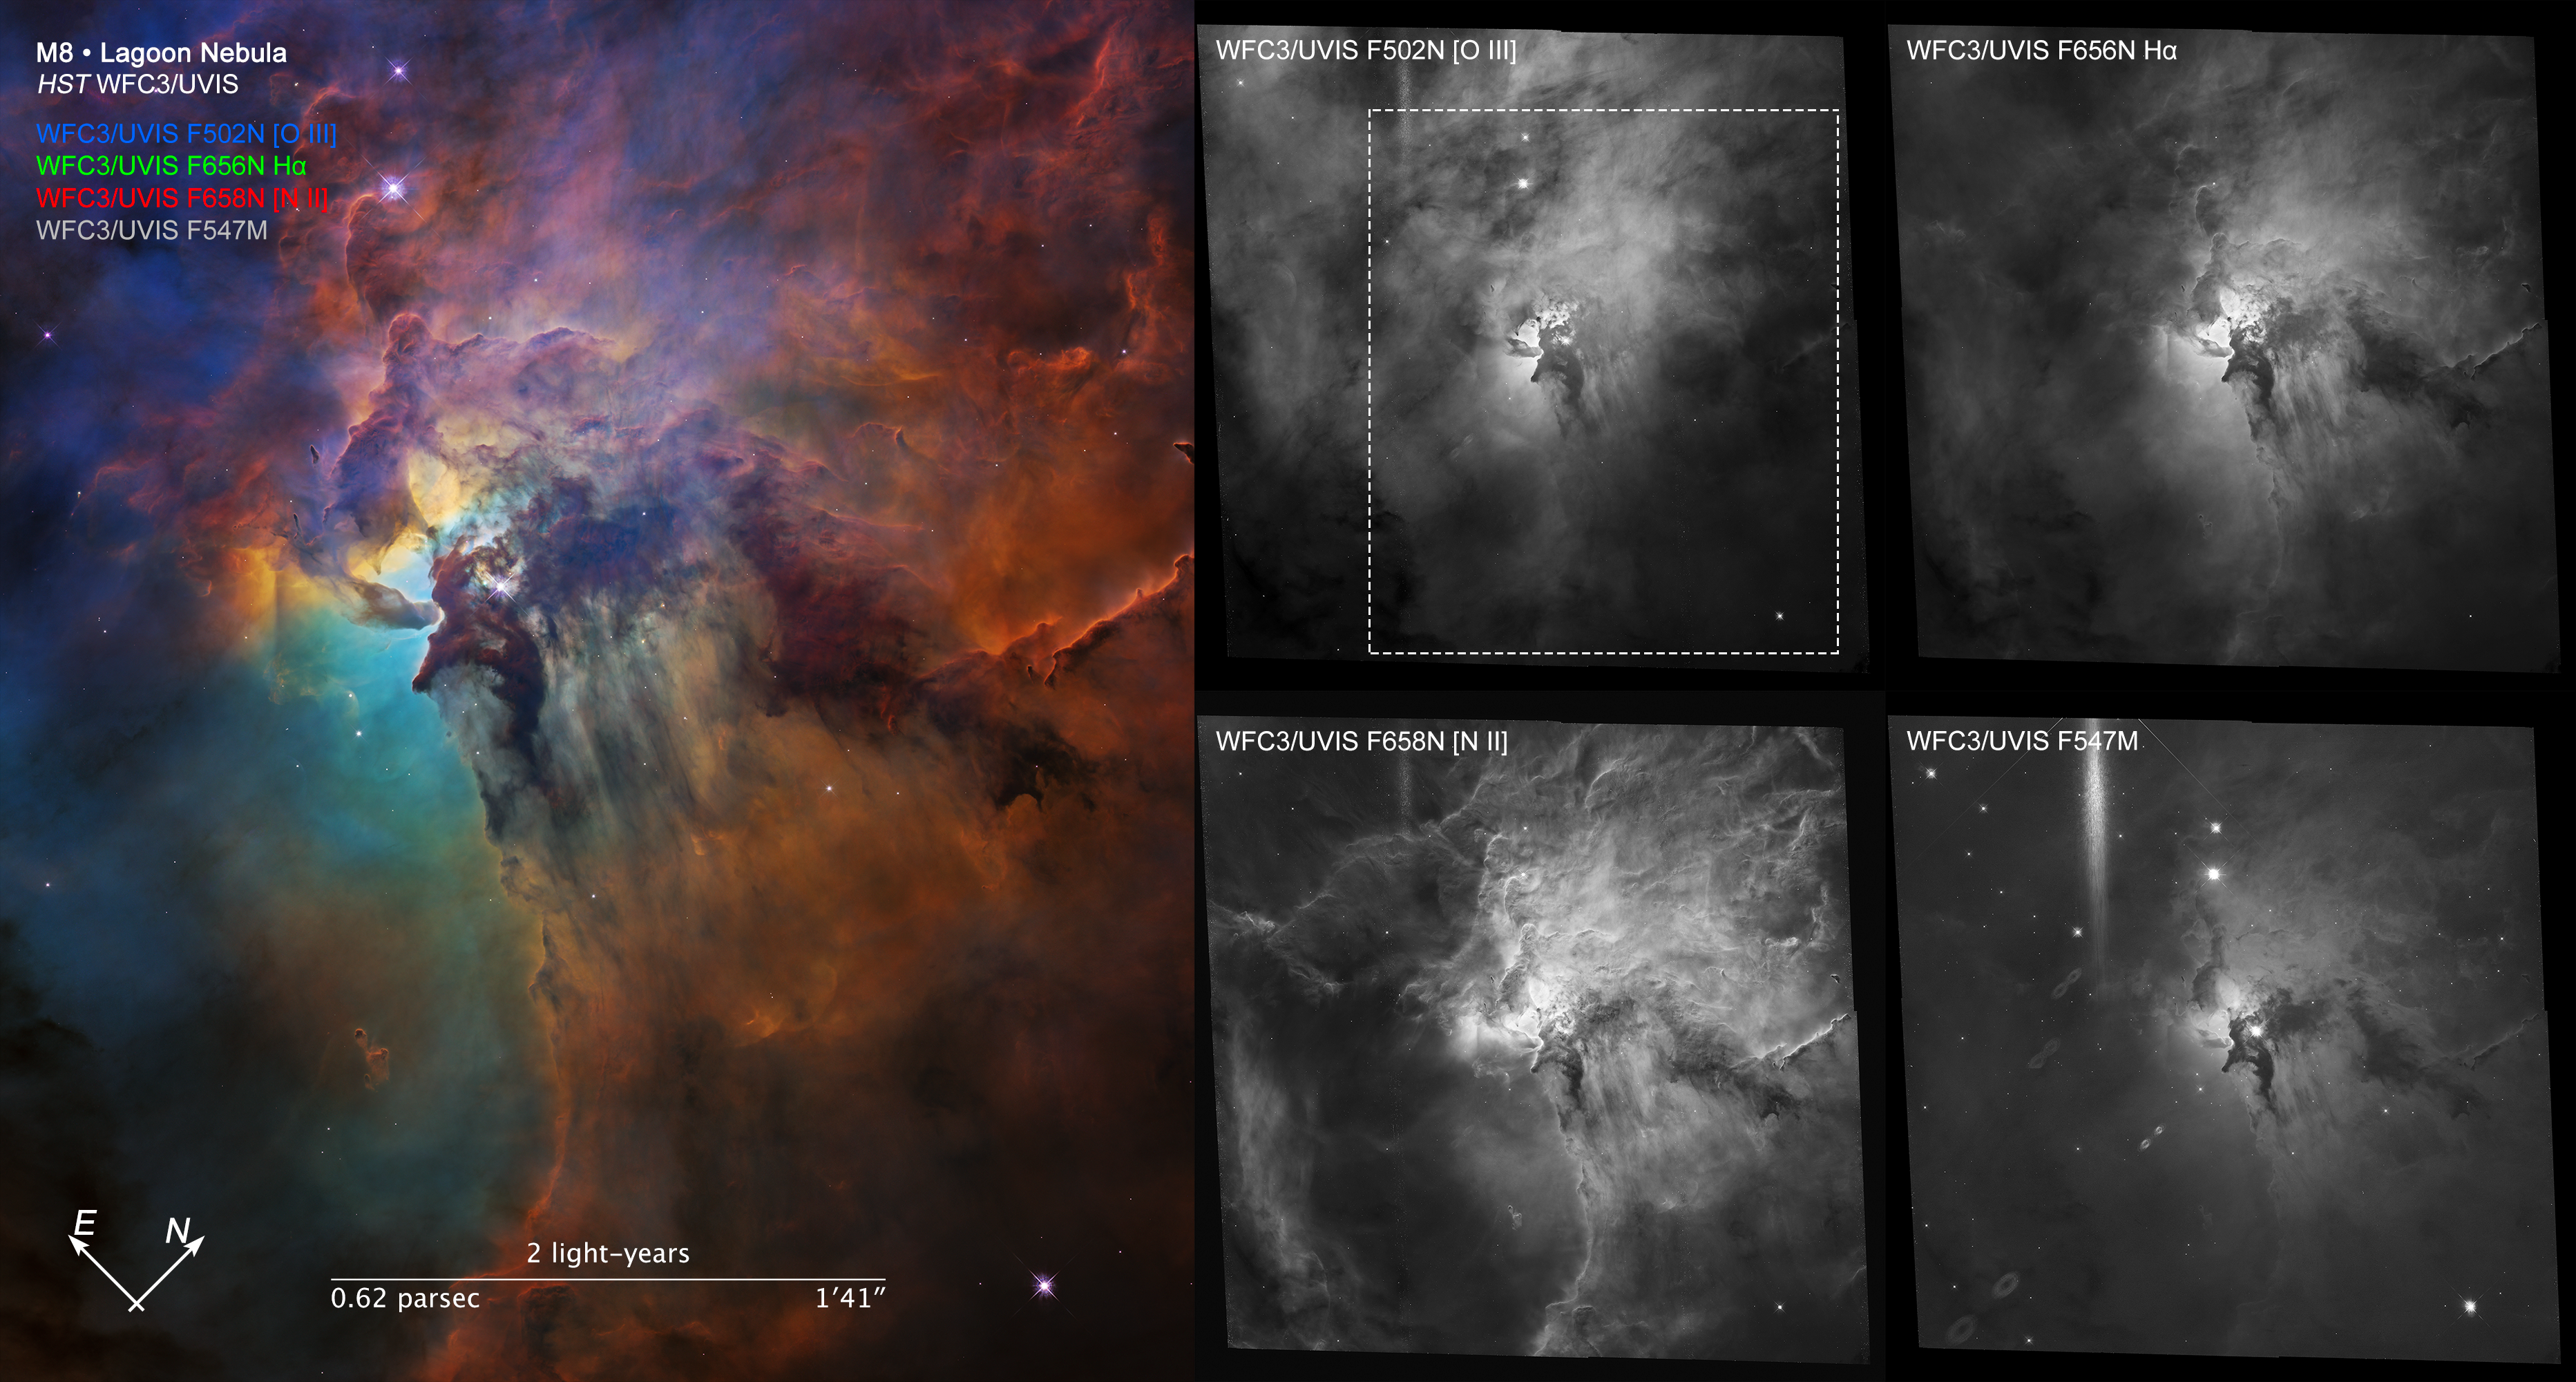

Compass Image for Lagoon Nebula (Visible)

Object Name: Lagoon Nebula (Messier 8)
Object Description: Emission Nebula
Instrument: WFC3/UVIS; WFC3/IR
Filters: F502N, F547M, F656N, F658N

These images are a composite of separate exposures acquired by the WFC3 instrument on the Hubble Space Telescope. Several filters were used to sample narrow wavelength ranges. The color results from assigning different hues (colors) to each monochromatic (grayscale) image associated with an individual filter. In this case, the assigned colors are: Blue: F502N Green: F656N Red: F658N Luminosity: F547M

Credit: NASA, ESA, and STScI